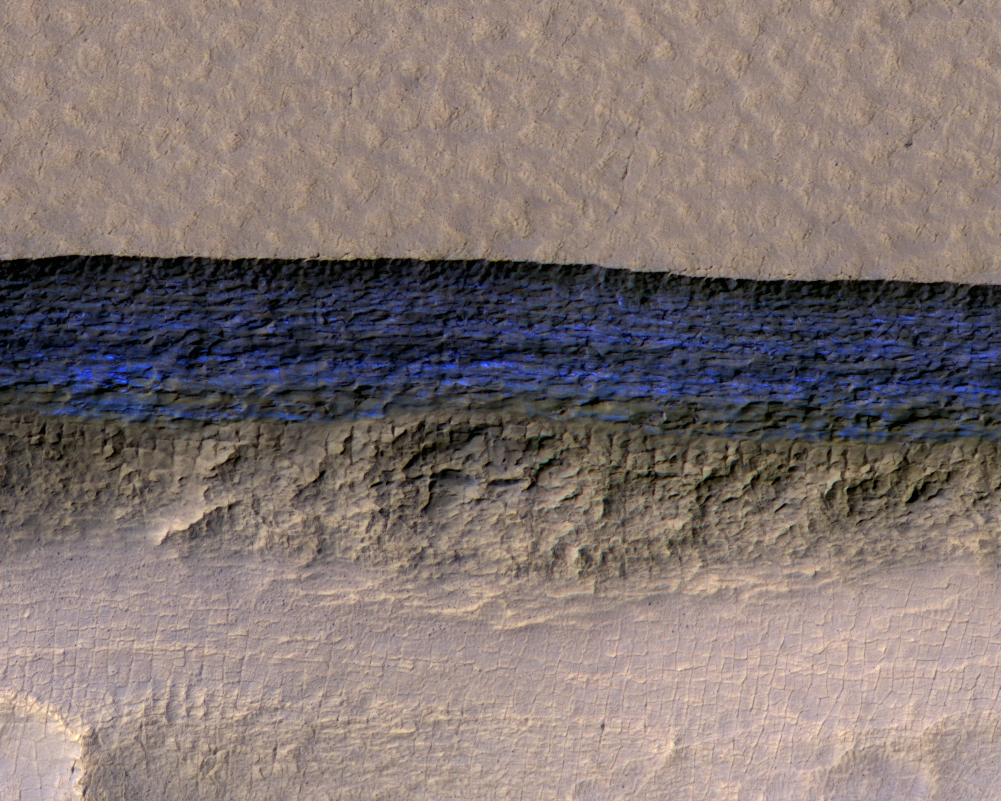

Underground Martian Ice Deposit Exposed at Scarp

Figure 1

A cross-section of a thick sheet of underground ice is exposed at the steep slope (or scarp) that appears bright blue in this enhanced-color view from the High Resolution Imaging Science Experiment (HiRISE) camera on NASA’s Mars Reconnaissance Orbiter.

The view covers an area about 550 yards (500 meters) wide. Figure 1 includes a 100-meter (109-yard) scale bar. North is toward the top. The upper third of the image shows level ground that is about 140 yards (130 meters) higher in elevation than the ground in the bottom third. In between, the scarp descends sharply, exposing about 260 vertical feet (80 vertical meters) of water ice.

Color is exaggerated to make differences in surface materials easier to see. The presence of exposed water ice at this site was confirmed by observation with the same orbiter’s Compact Reconnaissance Imaging Spectrometer for Mars (CRISM).

In January 2018, in the journal Science, researchers reported finding and studying eight such ice-exposing scarps in the middle latitudes of Mars. The presence of vast underground ice deposits in Mars’ middle latitudes was known previously. The report of unusual sites where they are exposed provides new information about their depth and layering. It also identifies potential water resources for future Mars missions and possibilities for studying Martian climate history by examining the ice layers holding a record of past climate cycles. The ice may have been deposited as snow when the tilt of Mars’ rotation axis was greater than it is now.

A zoomed-out view showing more context of this site is at PIA22078. Both views are products from HiRISE observation ESP_022389_1230, made on May 7, 2011, at 56.6 degrees south latitude, 114.1 degrees east longitude.

The University of Arizona, Tucson, operates HiRISE, which was built by Ball Aerospace & Technologies Corp., Boulder, Colorado. NASA’s Jet Propulsion Laboratory, a division of Caltech in Pasadena, California, manages the Mars Reconnaissance Orbiter Project for NASA’s Science Mission Directorate, Washington.

Credit: NASA/JPL-Caltech/UA/USGS